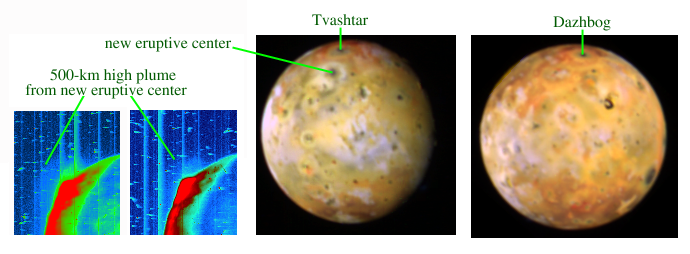

Northern Plume and Plume Deposits on Io

Backlit views (left pair) show a giant volcanic plume as a bulge on the crescent edge of Jupiter’s moon Io, and more fully lit views (right pair) reveal rings where sulfur-rich plume material has fallen back to the ground, in images captured by NASA’s Galileo spacecraft in early August 2001.

Io is the most volcanically active world known. Galileo and NASA’s Voyager and Cassini spacecraft have caught several of Io’s volcanoes in action lofting plumes of gas and particles high above the large moon’s surface. However, none of the plumes seen previously has climbed as high as the one evidenced in three of these pictures.

During its Aug. 6, 2001, close encounter with Io, Galileo flew right through a space where a plume from the Tvashtar volcano near Io’s north pole had been active when Galileo and Saturn-bound Cassini imaged Io seven months earlier. To see if the Tvashtar plume was still active in August, scientists used Galileo’s camera to acquire images when the spacecraft was nearly on the opposite side of Io from the Sun, so that Io appears as a backlit crescent.

Tvashtar’s plume did not show up, but another one did, rising from a previously undiscovered and still unnamed volcano about 600 kilometers (370 miles) south of Tvashtar. The left two images are color coded to reveal the faint outer plume. The bright inner plume rises about 150 kilometers (90 miles) high, and the top of the faint outer plume can be detected at 500 kilometers (310 miles) above the surface, making this is the largest plume ever detected on Io. A portion of the plume with intermediate brightness extends north of the eruption’s source vent. (The vertical lines, bright spots and short streaks in these two images are noise.)

One of the more fully illuminated color images of Io (second image from right) reveals a bull’s-eye ring of new dark and light materials marking the eruption site. No obvious volcanic center had previously been seen at this location, 41 degrees north latitude and 133 degrees west longitude. The bright material of the new plume deposit overlies the red-ring plume deposit encircling the Tvashtar volcano at 63 degrees north, 123 degrees west. Tvashtar’s ring deposit was first seen in Galileo images taken in late December 2000.

Another new full-disc color image of Io (far right) reveals yet another new plume deposit near Io’s north pole, encircling the Dazhbog Patera volcanic site. This red ring has a diameter of about 1,000 kilometers (620 miles), suggesting a plume height of about 300 kilometers (190 miles). This plume deposit was not present in January 2001, so it is evidence of a new eruption.

Io is about the same size as Earth’s Moon. All four images have resolutions of 18 to 20 kilometers (11 to 12 miles) per picture element. Unlabeled versions are also available. Click on the thumbnail versions below.

Infrared imagery from Galileo or Earth-based telescopes has detected intense hot spots at the sites of all three of these giant plumes. Giant polar plumes represent a class of eruption seen by the Voyager spacecraft in 1979, but not during Galileo’s first five years of orbiting Jupiter. Voyager was unable to measure temperatures or other properties of these eruptions, so scientists are pleased Galileo has survived long enough to do so. Galileo reached Jupiter in late 1995. Its original two-year orbital mission has been extended three times to take advantage of the spacecraft’s continuing capability to return valuable scientific information about the Jupiter system.

The Jet Propulsion Laboratory, a division of the California Institute of Technology in Pasadena, manages the Galileo mission for NASA’s Office of Space Science, Washington, D.C.

Credit: NASA/JPL/University of Arizona